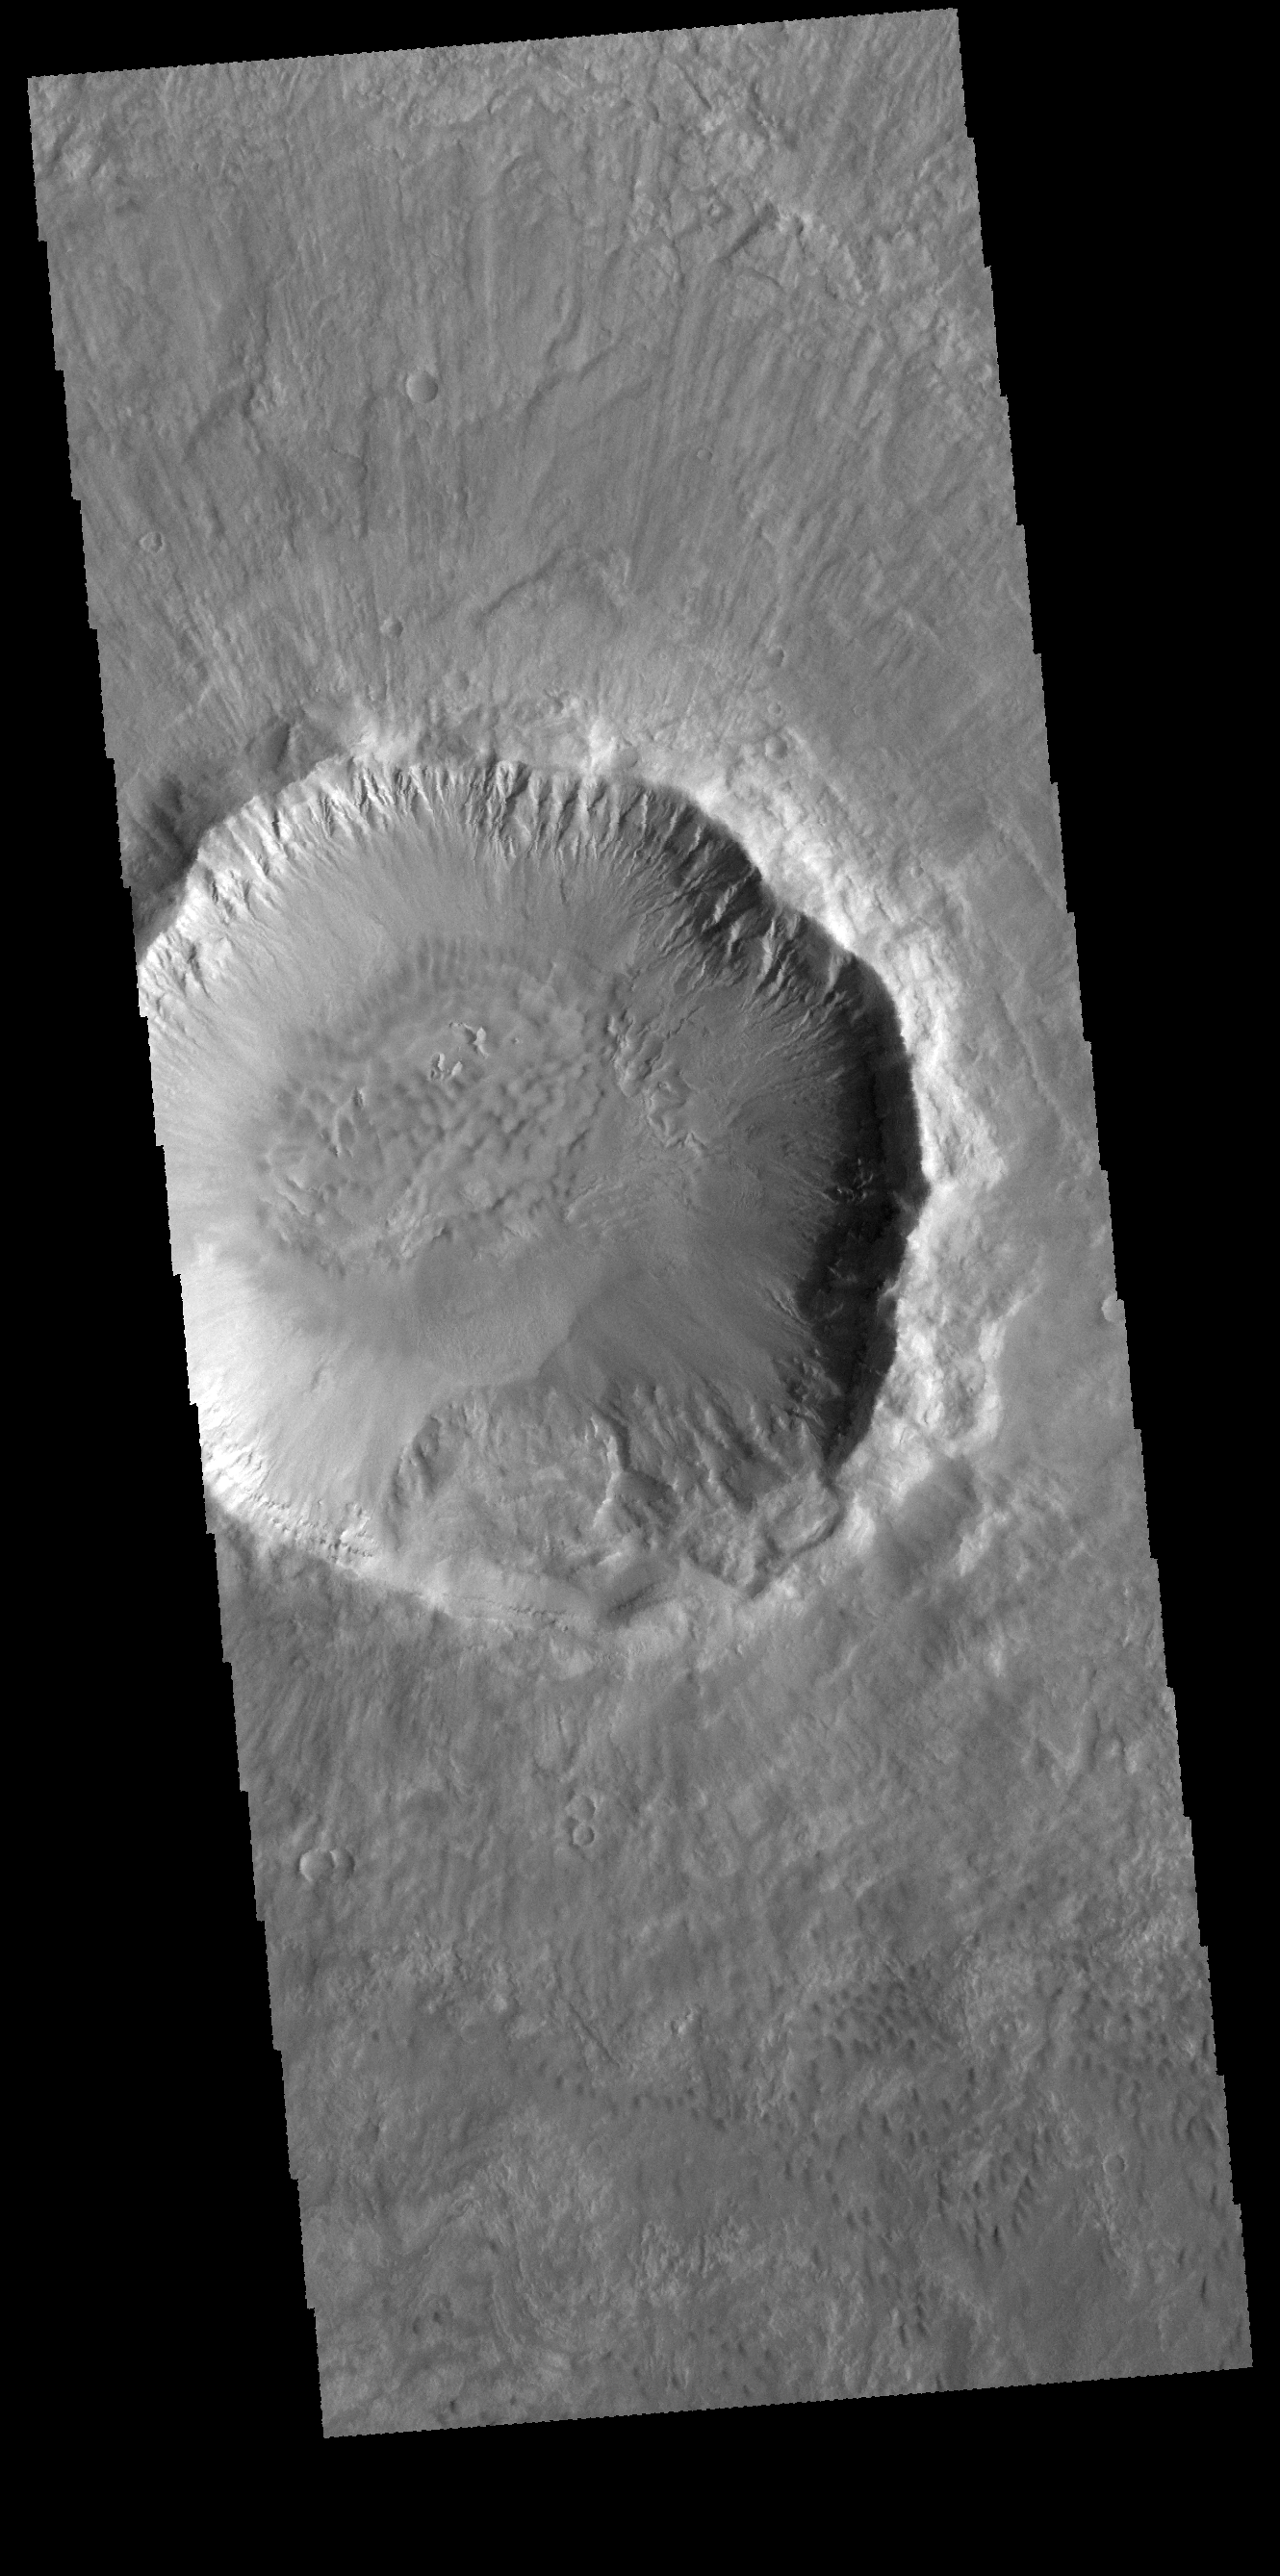

Palikir Crater

Today’s VIS image is of Palikir Crater in Terra Sirenum. The inner rim of the crater is dissected with numerous gullies. In higher resolution images from other imagers these gullies are the location of changing linea, which appear to grow and retreat as seasons change.

Credit: NASA/JPL-Caltech/ASU